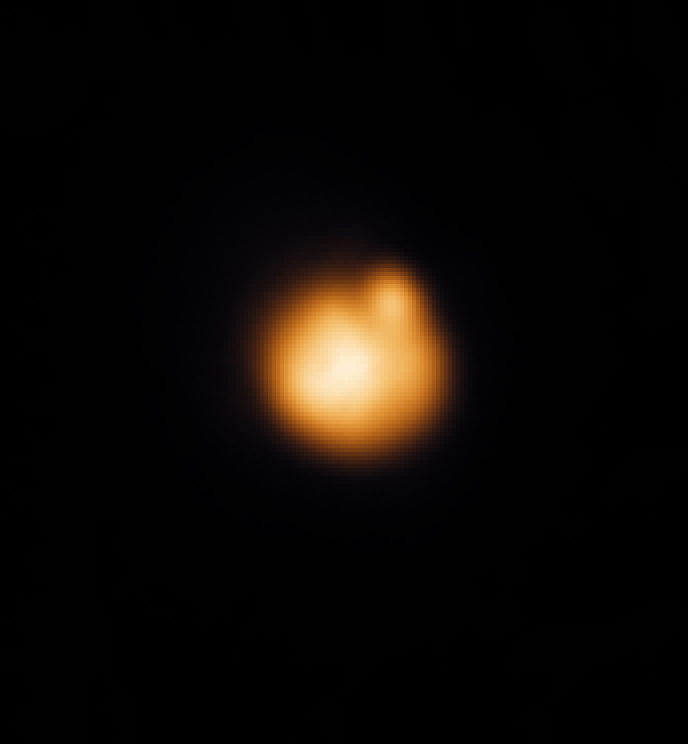

Earth-Based Observations of a Fire Fountain on Io

This false-color infrared image of the Sunlit disk of Jupiter’s moon Io was taken at the NASA Infrared Telescope Facility at Mauna Kea, Hawaii, a few hours after a November 25, 1999 close Io flyby by NASA’s Galileo spacecraft. The bright spot at the 1 o’clock position is the same lava fountain seen close-up by Galileo’s camera, but in this case it is seen from Earth at a distance of 630 million kilometers (390 million miles).

When this image was taken, the fiery lava fountain was almost on the edge of Io’s disk and about to disappear from view due to Io’s rotation. The lava fountain was seen from an angle just 5.5 degrees above horizontal. Its prominence when seen so obliquely confirms that this eruption is indeed composed of fiery fountains rising up above the surface; horizontal lava flows would be much harder to see from so close to the horizontal.

Astronomers making Earth-based telescopic observations see a bright spot like this one somewhere on Io only about 20 percent of the time, so the Galileo team was fortunate to catch one in its narrow field of view. Astronomer John Spencer, who has watched this type of eruption for many years on Io from Mauna Kea, said, “We thought that some of these eruptions might be due to lava fountains, but it’s incredible to see that idea confirmed so spectacularly by Galileo.”

The Jet Propulsion Laboratory, Pasadena, CA manages the Galileo mission for NASA’s Office of Space Science, Washington, DC. JPL is a division of the California Institute of Technology, Pasadena, CA.

Credit: NASA/JPL/Lowell Observatory